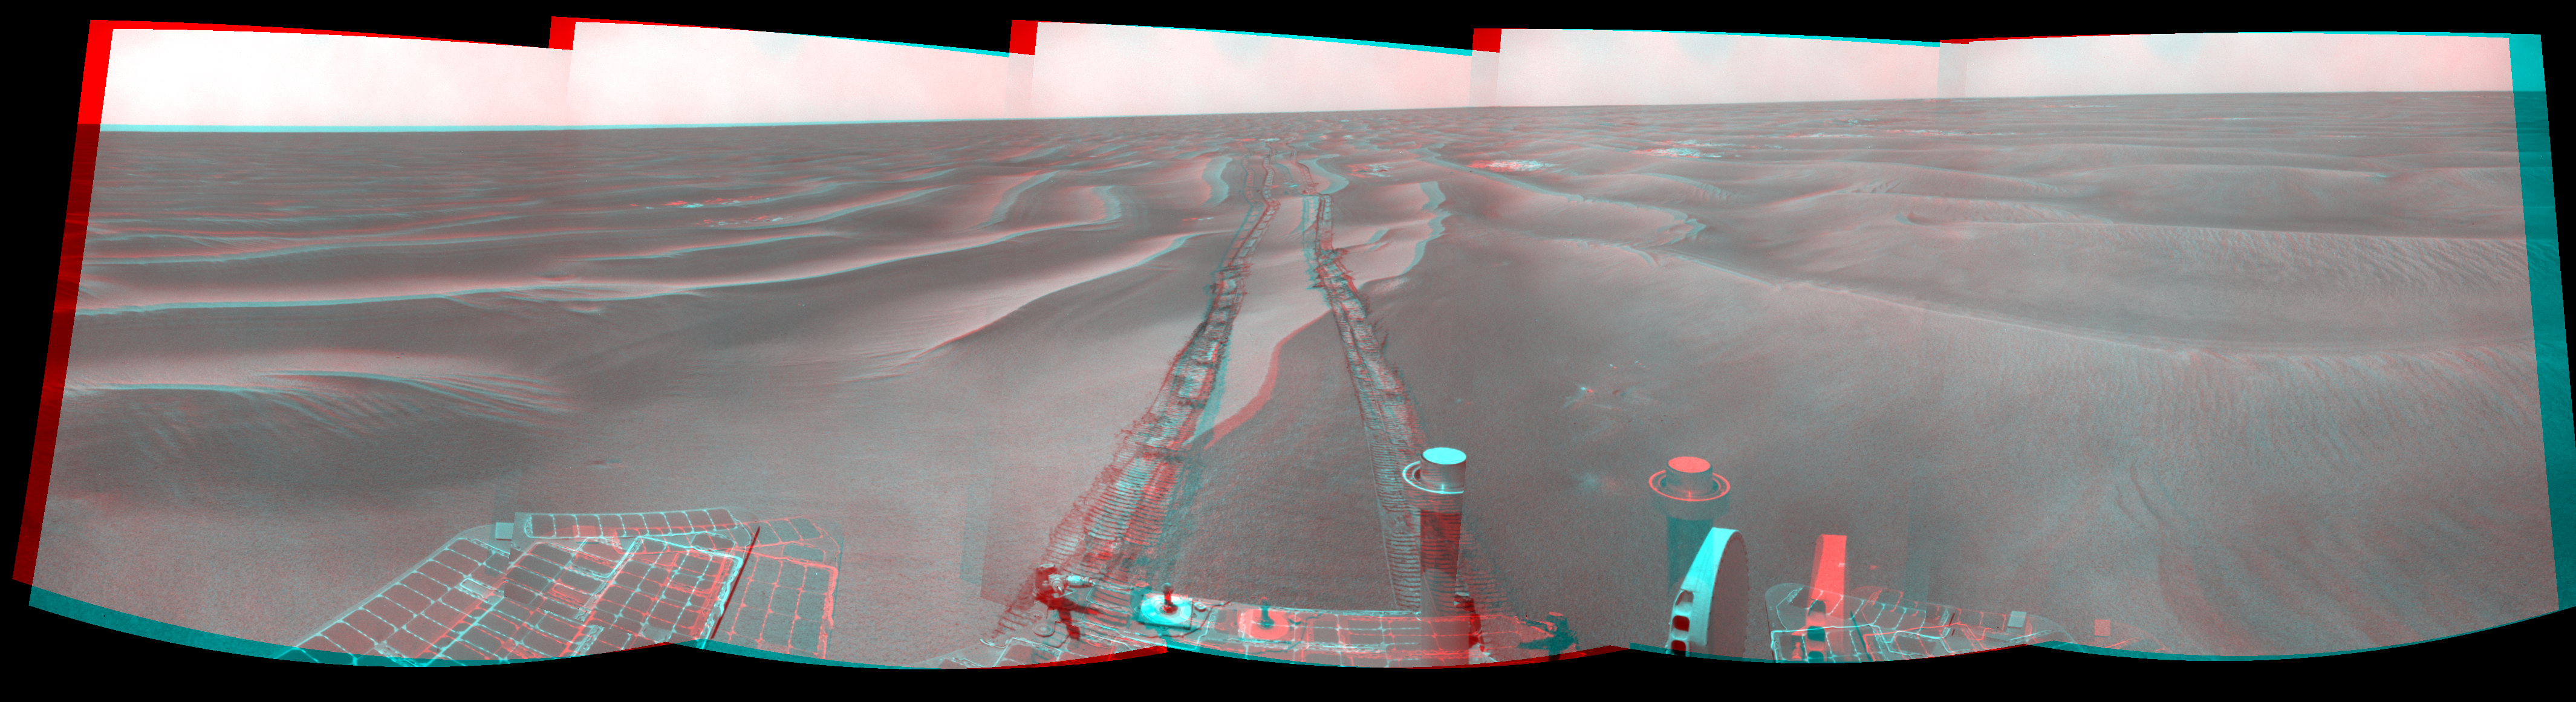

Opportunity’s Surroundings on Sol 1798 (Stereo)

Left-eye view of a color stereo pair for PIA11850

Right-eye view of a color stereo pair for PIA11850

NASA’s Mars Exploration Rover Opportunity used its navigation camera to take the images combined into this stereo 180-degree view of the rover’s surroundings during the 1,798th Martian day, or sol, of Opportunity’s surface mission (Feb. 13, 2009). North is on top.

This view combines images from the left-eye and right-eye sides of the navigation camera. It appears three-dimensional when viewed through red-blue glasses with the red lens on the left.

The rover had driven 111 meters (364 feet) southward on the preceding sol. Tracks from that drive recede northward in this view. For scale, the distance between the parallel wheel tracks is about 1 meter (about 40 inches).

The terrain in this portion of Mars’ Meridiani Planum region includes dark-toned sand ripples and lighter-toned bedrock.

This view is presented as a cylindrical-perspective projection with geometric seam correction.

Credit: NASA/JPL-Caltech